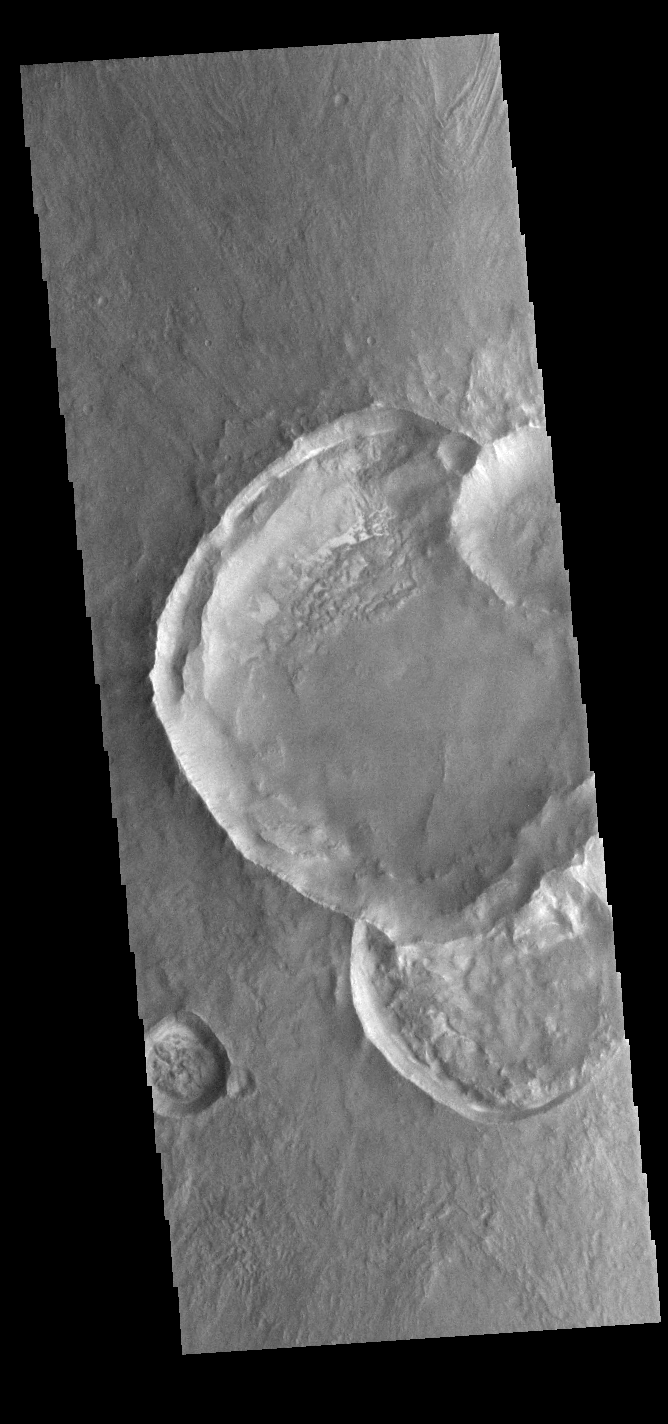

Craters on Craters

Today’s VIS image is of a group of craters in Solis Planum. Because three of the craters are overlapping it is possible to determine the order in which those three were created. While we can not say exactly when in Martian history these craters formed, we can delineate the relative order of formation. Since impacts create circular craters, a recently formed crater will create a crescent into the crater it impacts. So the order of impact in this image is 1) the crater at the bottom, 2) the large crater in the middle of the image, and 3) the small crater mostly off this image to the right.

Credit: NASA/JPL-Caltech/ASU